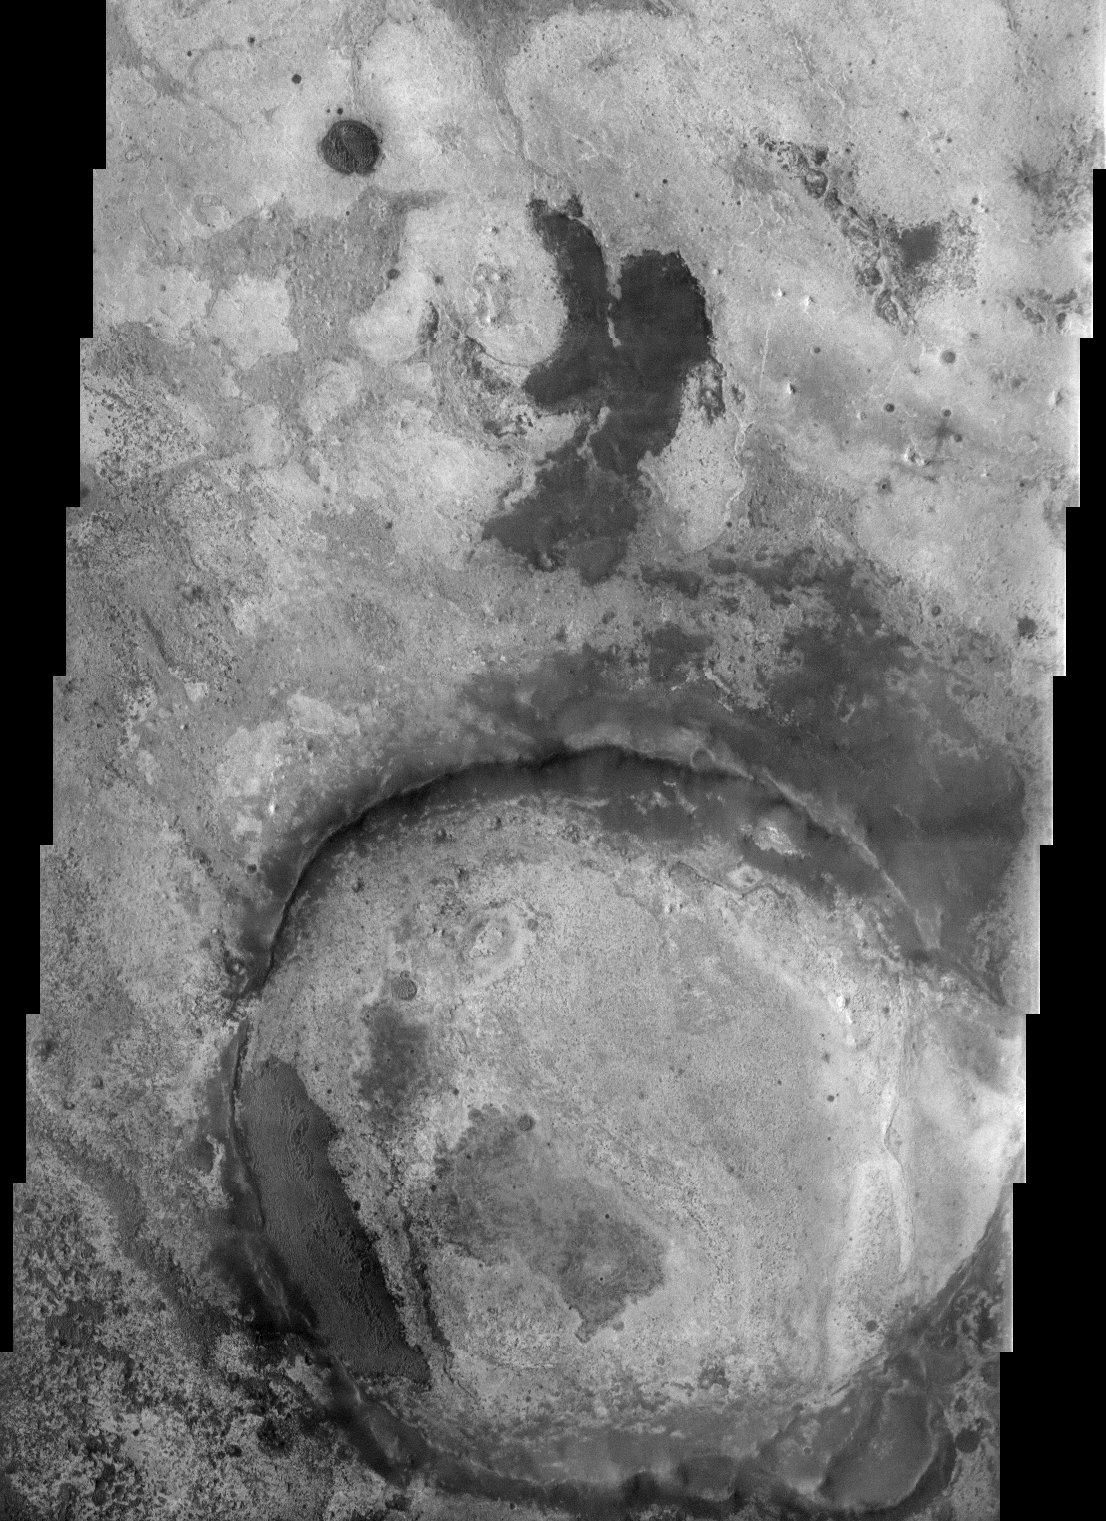

Terra Meridiani

(Released 28 June 2002)
The Science

This THEMIS visible image illustrates the complex terrains within Terra Meridiani. This general region is one of the more complex on Mars, with a rich array of sedimentary, volcanic, and impact surfaces that span a wide range of martian history. This image lies at the eastern edge of a unique geologic unit that was discovered by the Mars Global Surveyor Thermal Emission Spectrometer (TES) Science Team to have high concentrations of a unique mineral called grey (crystalline) hematite. As discussed by the TES Science Team, this mineral typically forms by processes associated with water, and this region appears to have undergone alteration by hydrothermal (hot water) or other water-related processes. As a result of this evidence for water activity, this region is a leading candidate for further exploration by one of NASA’s upcoming Mars Exploration Rovers. The brightness and texture of the surface varies remarkably throughout this image. These differences are associated with different rock layers or ?units?, and can be used to map the occurrence of these layers. The number of layers indicates that extensive deposition by volcanic and sedimentary processes has occurred in this region. Since that time, however, extensive erosion has occurred to produce the patchwork of different layers exposed across the surface. Several distinct layers can be seen within the ~20 km diameter crater at the bottom (south) of the image, indicating that this crater once contained layers of sedimentary material that has since been removed. THEMIS infrared images of this region show that many of these rock layers have distinctly different temperatures, indicating that the physical properties vary from layer to layer. These differences suggest that the environment and the conditions under which these layers were deposited or solidified varied through time as these layers were formed.
The Story

Mars exploration is all about following the signs of past or present water on the red planet. That’s because water is the key to understanding the history of the Martian environment (climate and geology), the potential for life to have developed there, and the potential for human exploration some day far in the future. All of the missions in the Mars Exploration Program contribute something special to science investigations about water on Mars and complement each other nicely.

For instance, take the above image. Given the contrasts, you can tell that this area is pretty complex. You’ve got a really old crater that’s been eroded, and a rich array of volcanic surfaces and layers where material has been deposited through other processes. Now, that might make this area seem like any number of images you’ve already seen, but this terrain holds special appeal.

A science instrument on the Mars Global Surveyor spacecraft recently discovered that this area has really high concentrations of a unique mineral called grey (crystalline) hematite. That discovery was REALLY exciting to scientists, because hematite found on Earth typically develops in the presence of water. So, did this region have water on the surface long enough for the mineral to have formed sometime in the past? And if so, could that water have been around long enough for life to have developed at some point? After all, if water was around long enough for this mineral to have formed, then maybe, just maybe . . . .

Studies of this area by Odyssey and Mars Global Surveyor are helping to pave the way for the Mars Exploration Rovers, which are scheduled to land on Mars in 2004. This alluring, hematite-rich area above is called Terra Meridiani, and is one of the leading candidates among potential landing sites. At least one of the rovers may end up exploring this very terrain! While the rover won’t have instruments for detecting signs of past or present life, it will be able to use its science instruments to study the rocks up close and to determine better under what environment conditions they formed. By comparing the rover’s surface data with the orbital data, scientists will be able to refine their understanding of the area. Depending on what a rover finds if it lands there, who knows what the long line of future missions to this area might look like?

In the meantime, the above THEMIS image will give scientists more opportunities to study this exciting area right now. The brightness and texture of the surface varies remarkably throughout. That’s because different rock layers settled on top of one another through a long history of changing environmental conditions before extensive erosion came along to strip layers unevenly away. That’s what has produce the patchwork of different exposed layers seen above. Perhaps one layer formed during a wet period of history, and then another layer formed on top of it because of volcanic activity, and then another through wind deposits. Or some other combination. Any future rover fortunate enough to go here will have a field day, as it could potentially study them all!

THEMIS’s concurrent analyses in the infrared also help in understanding the sequence of layering events through time. THEMIS’s infrared studies essentially measure the temperatures of all of the rock layers. Not surprisingly, it turns out that they all have varying temperatures, indicating that the physical properties also differ from layer to layer. By mapping what type of material occurs where, scientists can add to their knowledge of climatic and geologic change through time . . . and maybe have even more to say on the question of water!

Credit: NASA/JPL/Arizona State University